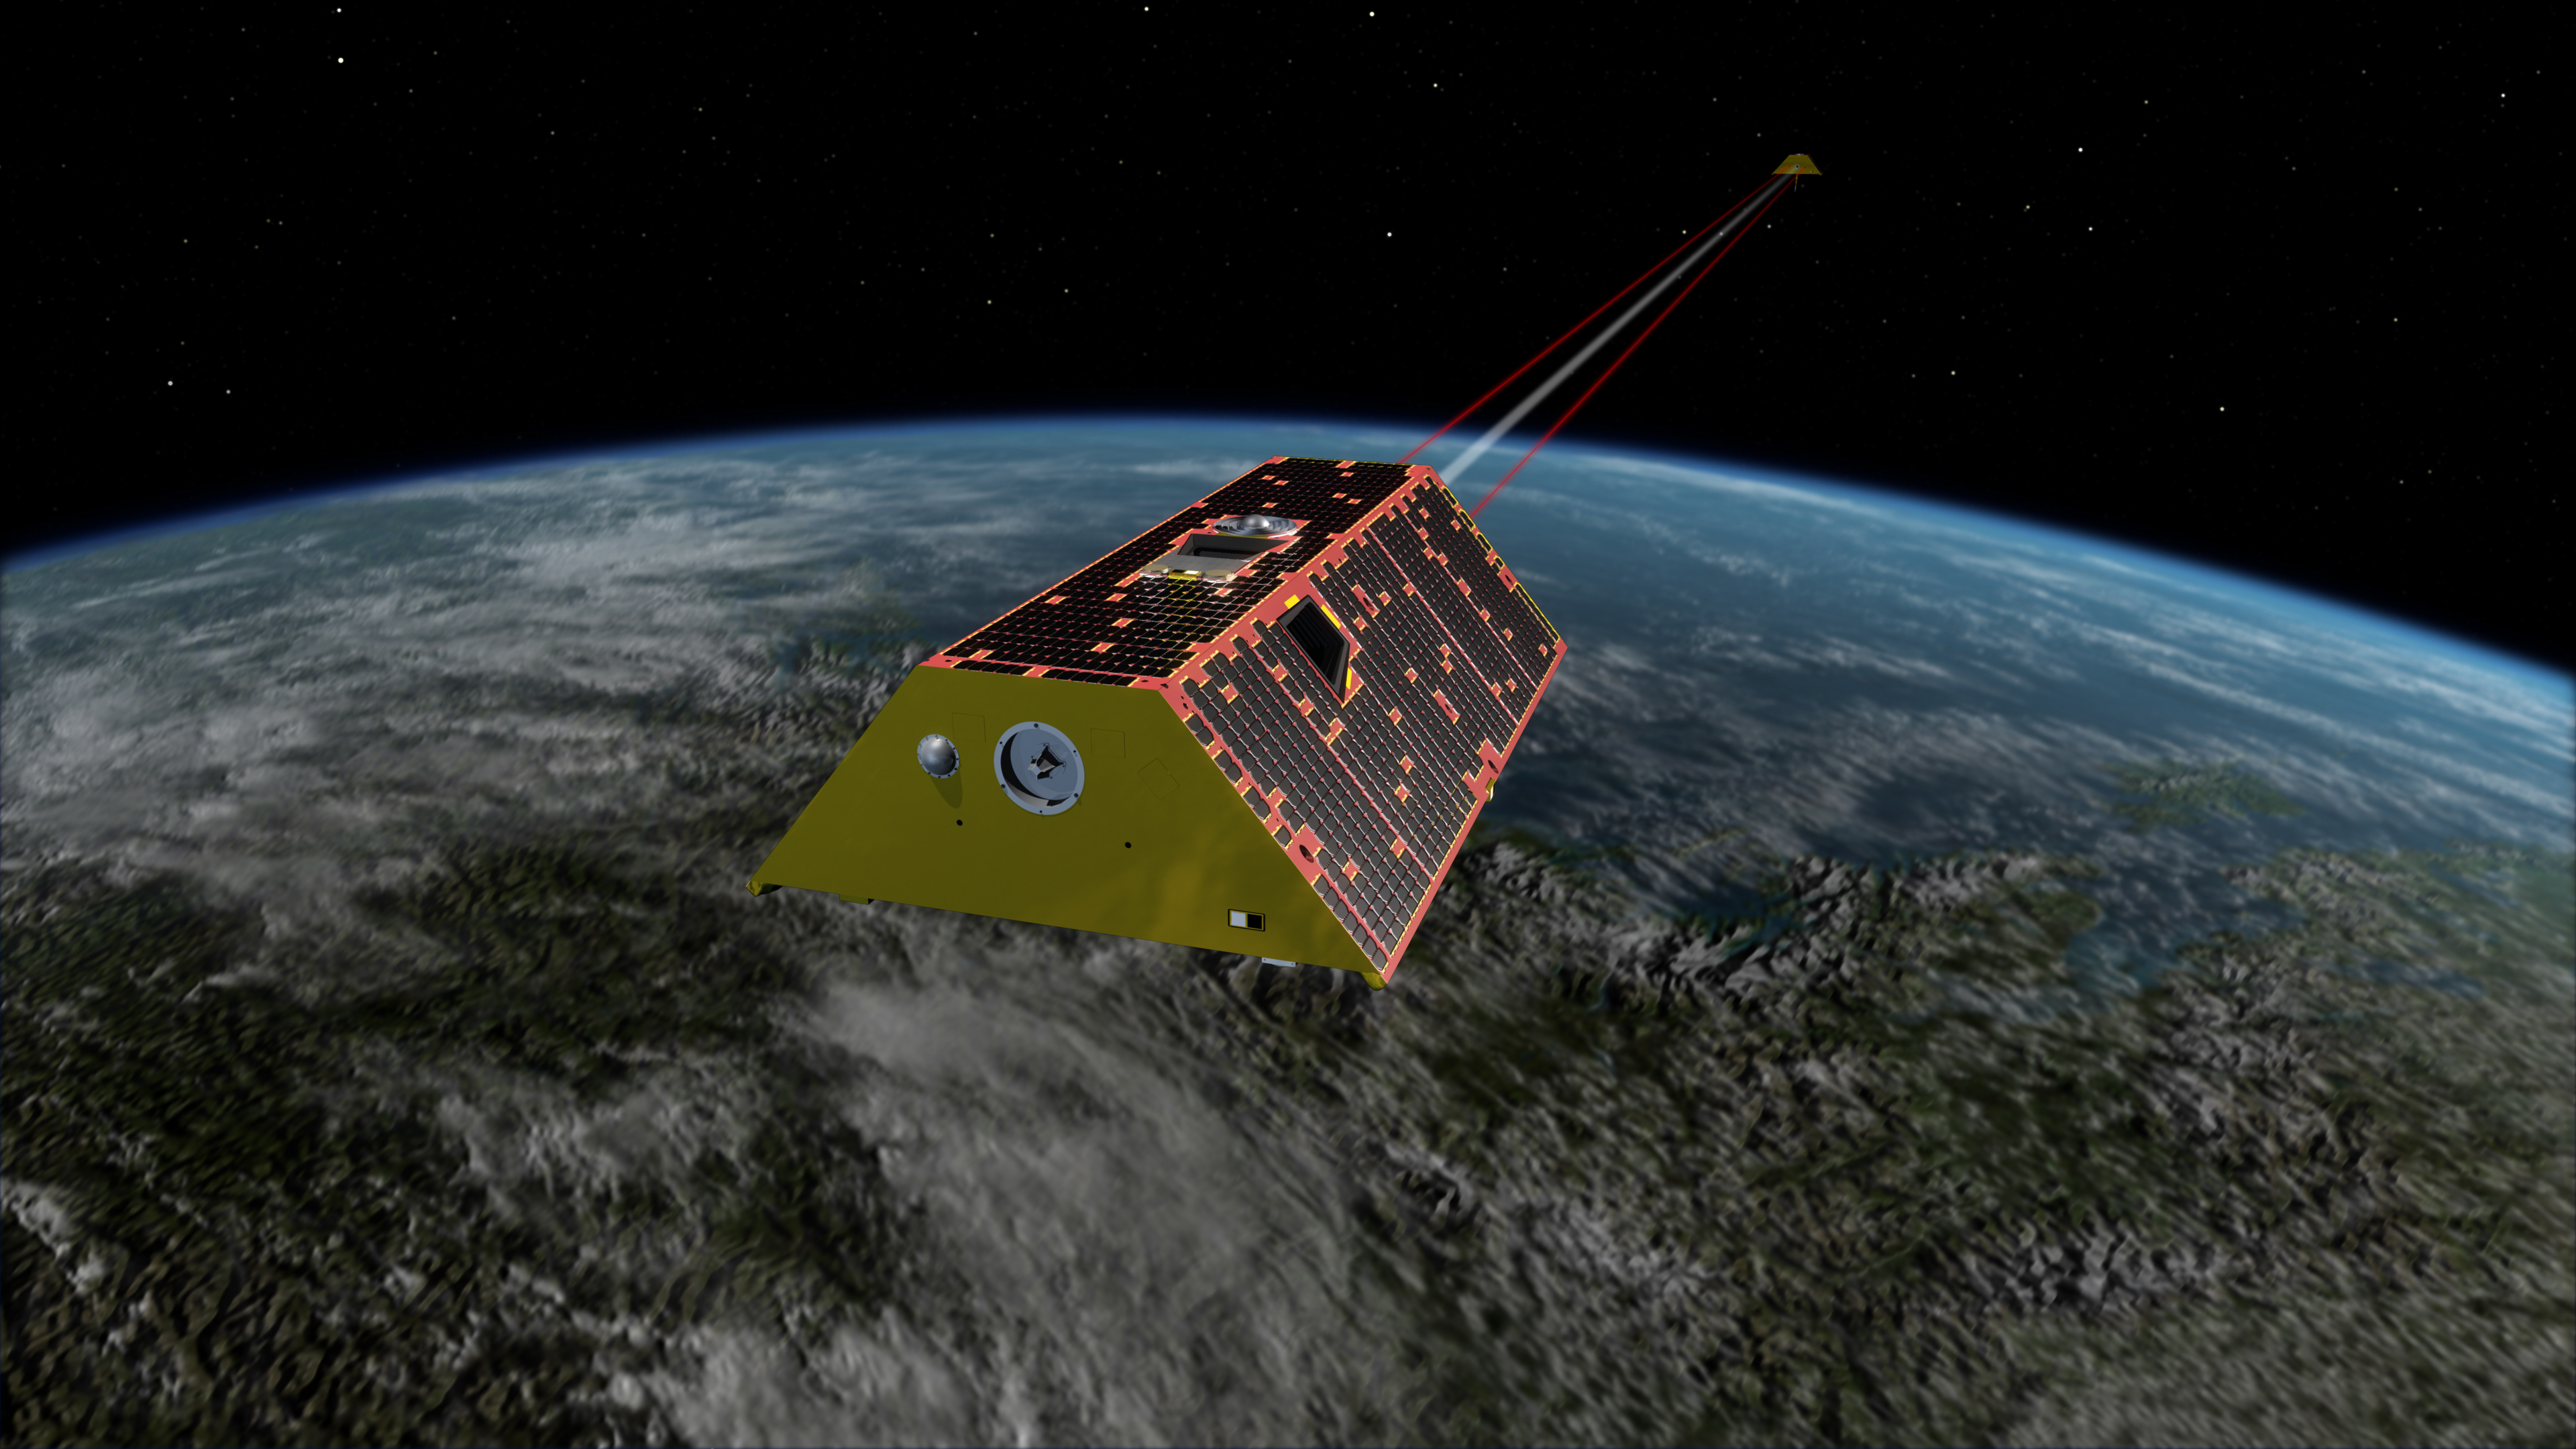

GRACE Follow-On Satellites (Artist’s Concept)

Illustration of the twin spacecraft of the NASA/German Research Centre for Geosciences (GFZ) Gravity Recovery and Climate Experiment Follow-On (GRACE-FO) mission. GRACE-FO will continue tracking the evolution of Earth’s water cycle by monitoring changes in the distribution of mass on Earth.

GRACE-FO continues a successful partnership between NASA and Germany’s GFZ, with participation by the German Aerospace Center (DLR). JPL manages the mission for NASA’s Science Mission Directorate in Washington.

Credit: NASA/JPL-Caltech